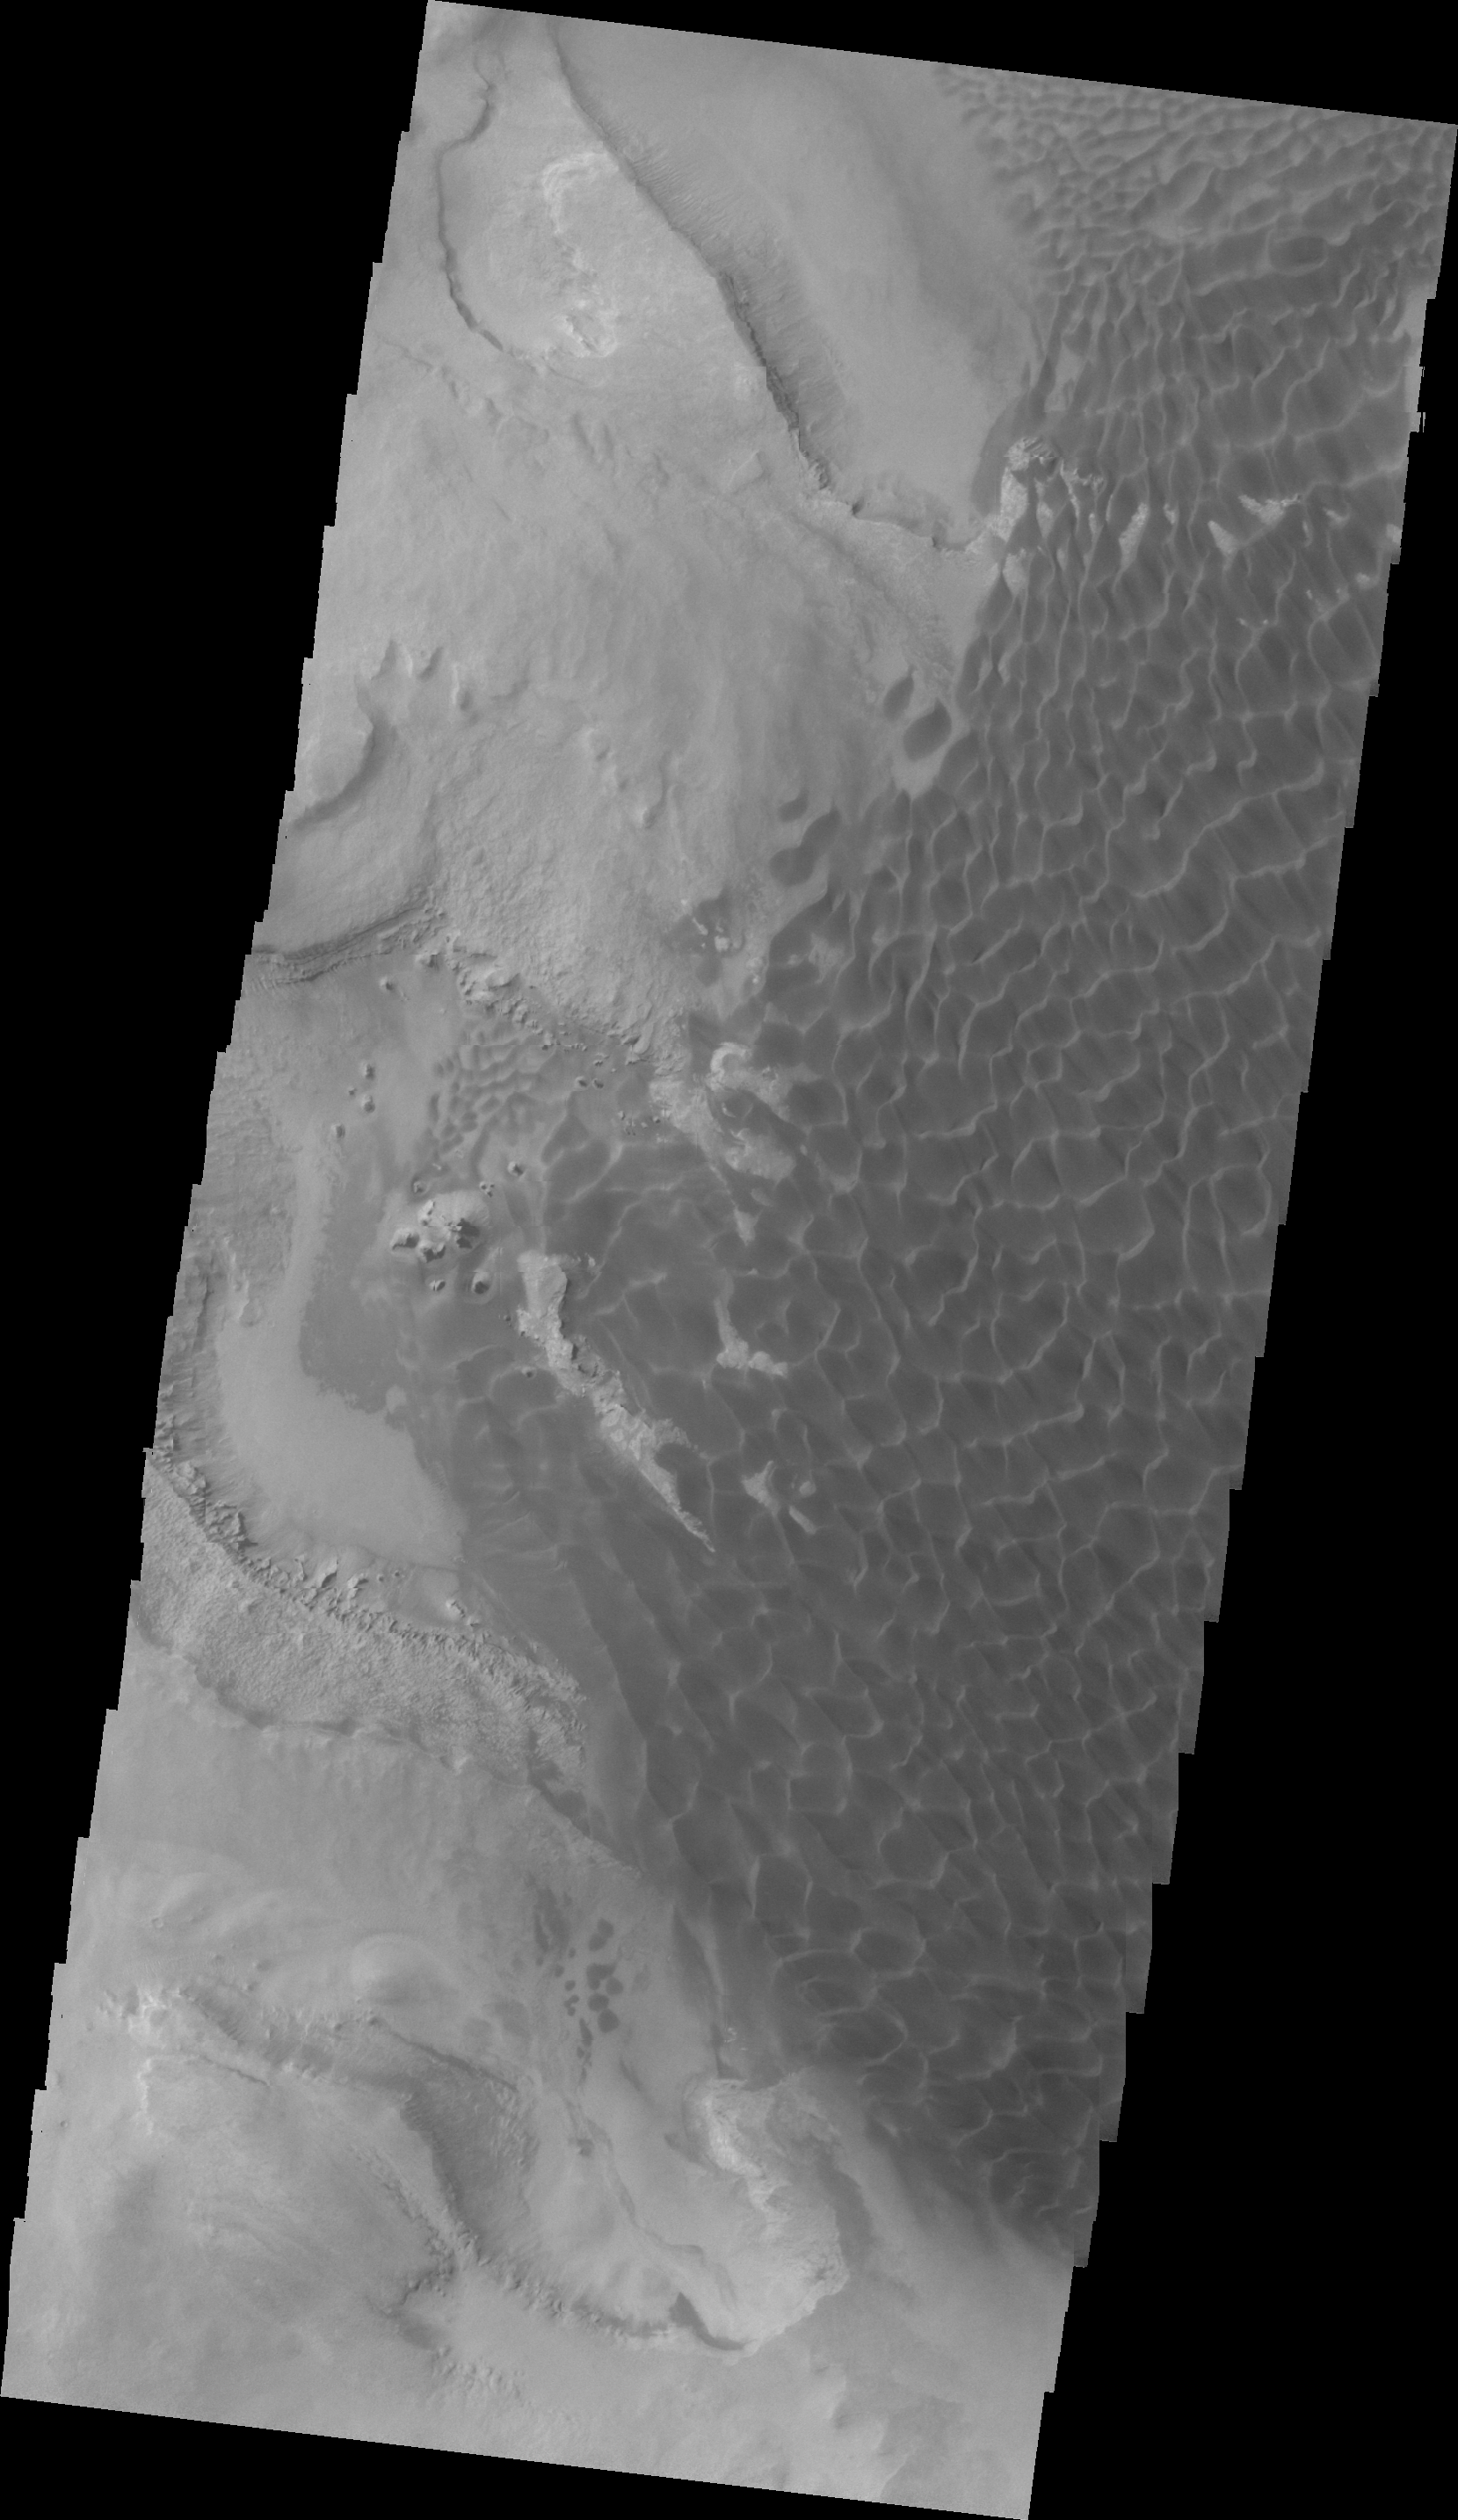

Investigating Mars: Rabe Crater

In this VIS image of the floor of Rabe Crater the step down into the pit is visible in the sinuous ridges on the left side of the image. The appearance of the exposed side of the cliffs does not look like a volcanic, difficult to erode material, but rather an easy to erode material such as layered sediments.

Rabe Crater is 108 km (67 miles) across. Craters of similar size often have flat floors. Rabe Crater has some areas of flat floor, but also has a large complex pit occupying a substantial part of the floor. The interior fill of the crater is thought to be layered sediments created by wind and or water action. The pit is eroded into this material. The eroded materials appear to have stayed within the crater forming a large sand sheet with surface dune forms as well as individual dunes where the crater floor is visible. The dunes also appear to be moving from the upper floor level into the pit.

The Odyssey spacecraft has spent over 15 years in orbit around Mars, circling the planet more than 69000 times. It holds the record for longest working spacecraft at Mars. THEMIS, the IR/VIS camera system, has collected data for the entire mission and provides images covering all seasons and lighting conditions. Over the years many features of interest have received repeated imaging, building up a suite of images covering the entire feature. From the deepest chasma to the tallest volcano, individual dunes inside craters and dune fields that encircle the north pole, channels carved by water and lava, and a variety of other feature, THEMIS has imaged them all. For the next several months the image of the day will focus on the Tharsis volcanoes, the various chasmata of Valles Marineris, and the major dunes fields. We hope you enjoy these images!

Credit: NASA/JPL-Caltech/ASU